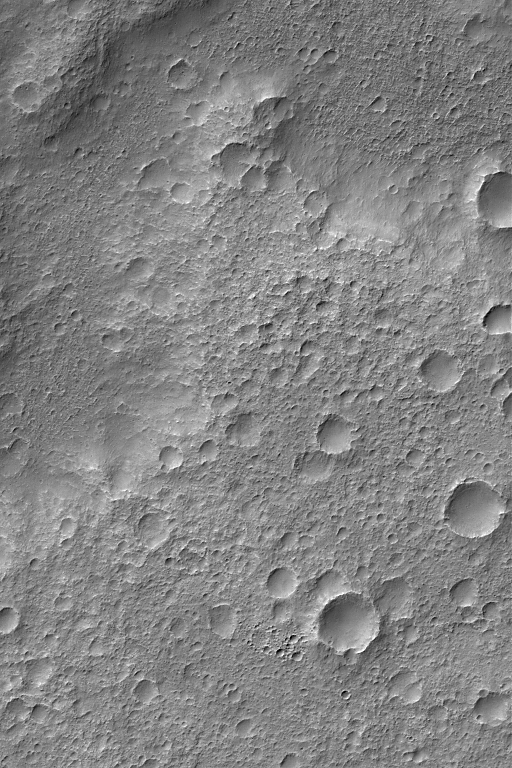

Heavily Cratered Surfaces

2 November 2004
When it comes to planetary surfaces, the more craters there are, the older the terrain is believed to be. However, because the martian surface has experienced considerable episodes of erosion as well as burial of craters, a surface covered with many small craters on Mars is often one that is more resistant to erosion, not necessarily one that is older than a less-cratered surface. This Mars Global Surveyor (MGS) Mars Orbiter Camera (MOC) image shows an example of an extremely cratered surface. This can be contrasted with nearly any of the exposures of martian sedimentary rock, which are very old but do not retain as many craters because they are more easily eroded. Hundreds of examples of martian sedimentary rock outcrops are listed in the MOC Captioned Release, Sedimentary Rocks gallery. This image is located near 33.6°S, 204.7°W. The picture covers an area about 3 km (1.9 mi) wide. Sunlight illuminates the scene from the upper left.

Credit: NASA/JPL/Malin Space Science Systems